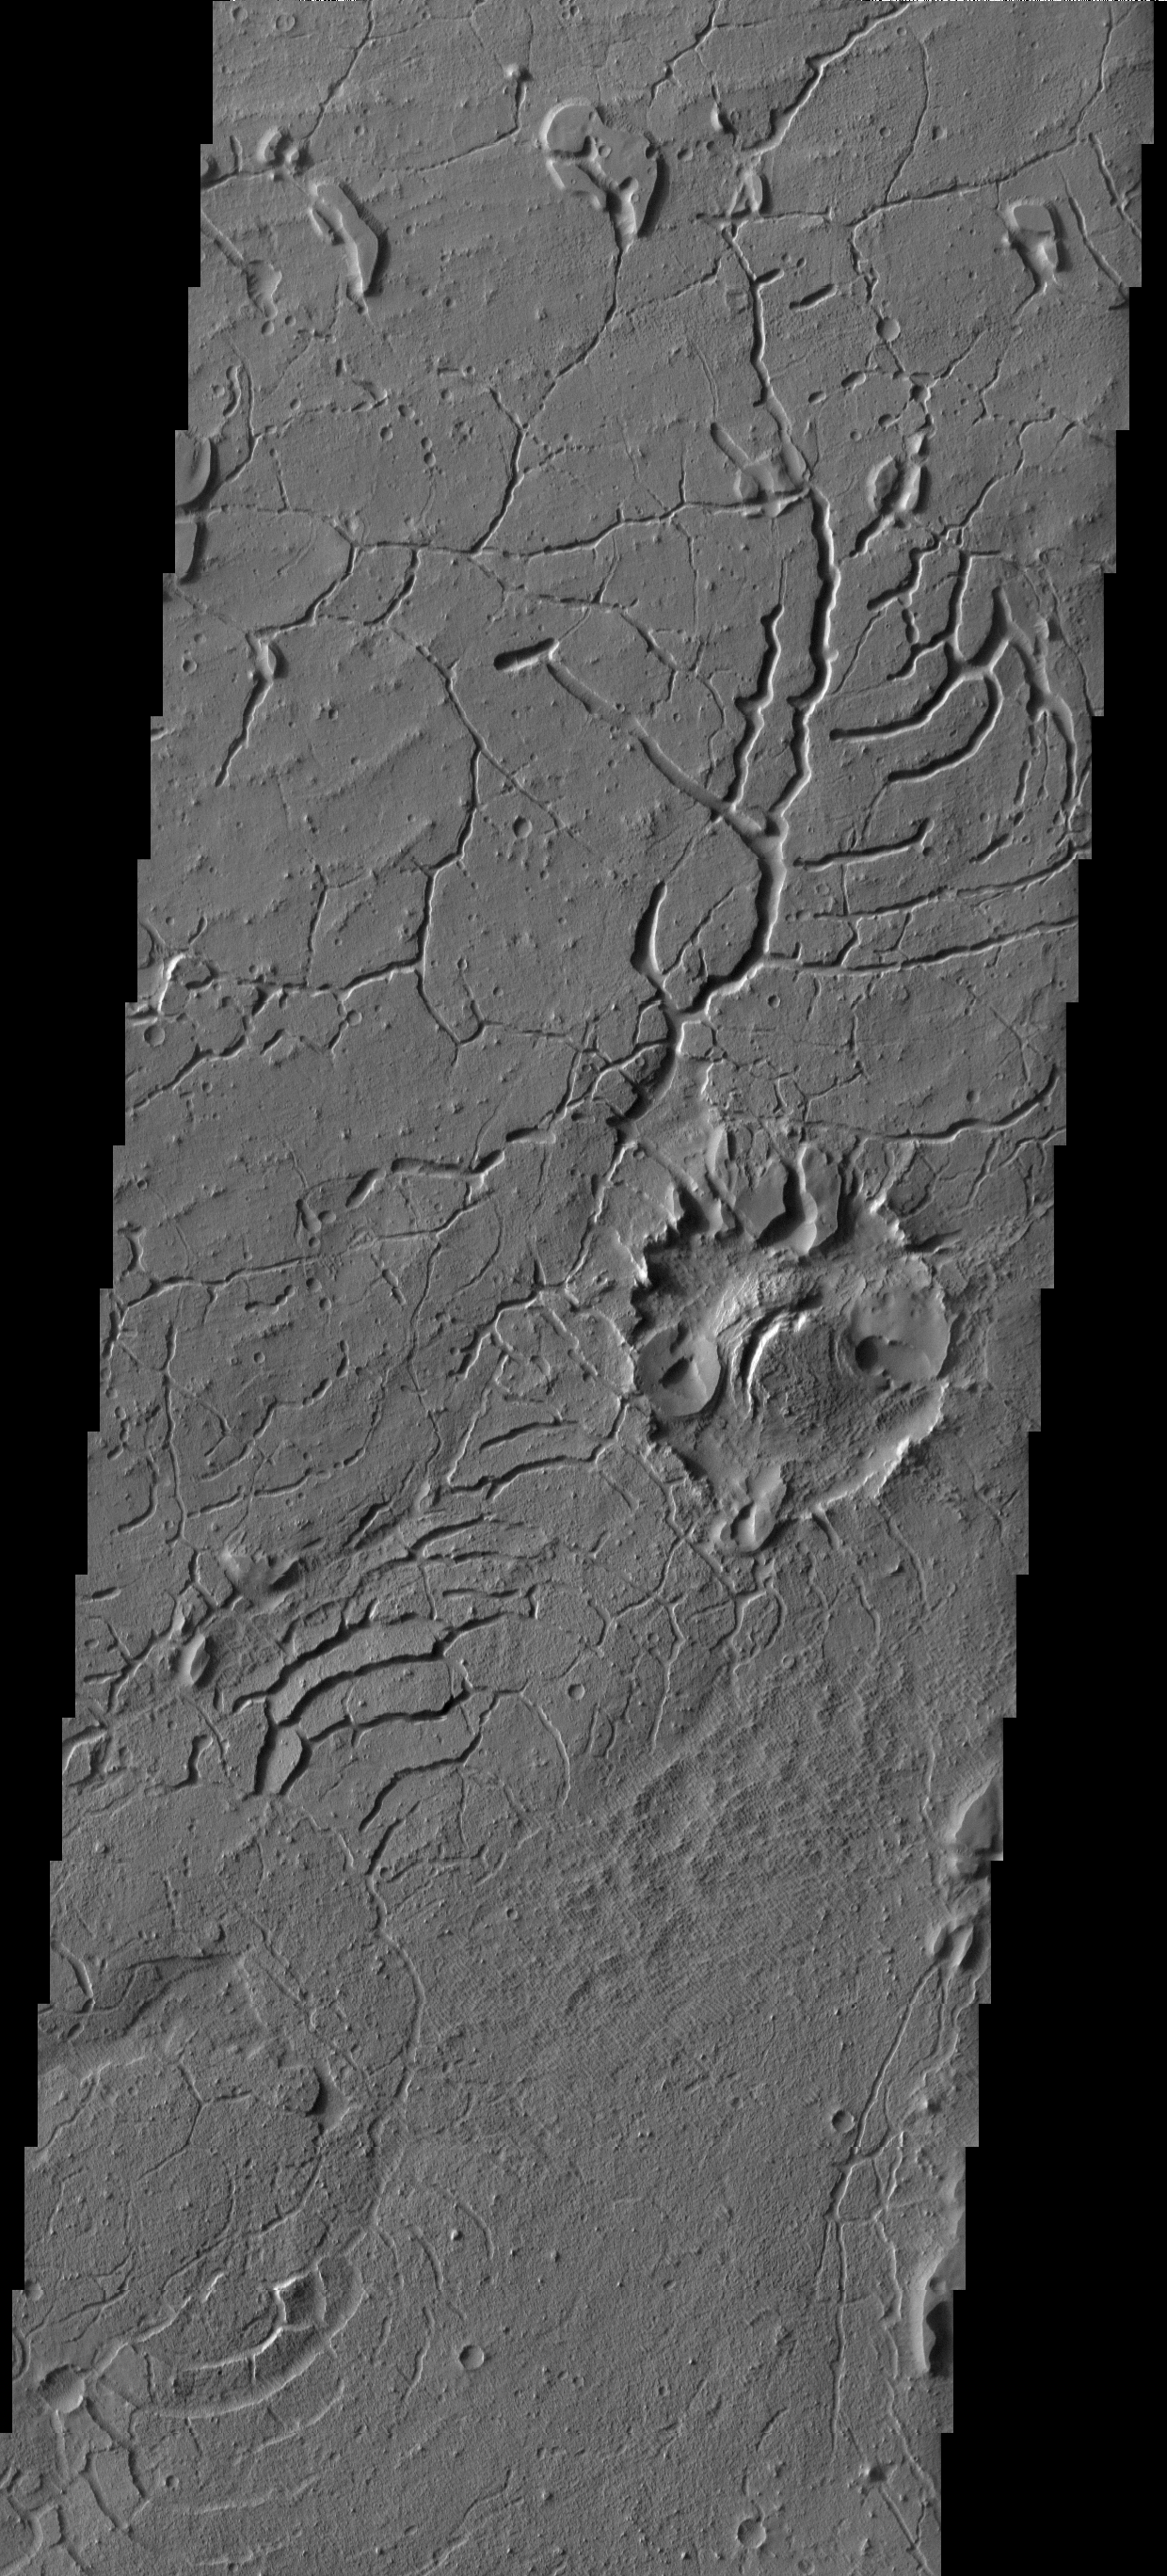

Arcuate Fractures

This image shows a small portion of the Martian dichotomy near Lucus Planum. The ancient crater at the right center of the images has been extensively modified by the fracturing.

Image information: VIS instrument. Latitude 1.4N, Longitude 177.1E. 18 meter/pixel resolution.

Please see the THEMIS Data Citation Note for details on crediting THEMIS images.

Note: this THEMIS visual image has not been radiometrically nor geometrically calibrated for this preliminary release. An empirical correction has been performed to remove instrumental effects. A linear shift has been applied in the cross-track and down-track direction to approximate spacecraft and planetary motion. Fully calibrated and geometrically projected images will be released through the Planetary Data System in accordance with Project policies at a later time.

NASA’s Jet Propulsion Laboratory manages the 2001 Mars Odyssey mission for NASA’s Office of Space Science, Washington, D.C. The Thermal Emission Imaging System (THEMIS) was developed by Arizona State University, Tempe, in collaboration with Raytheon Santa Barbara Remote Sensing. The THEMIS investigation is led by Dr. Philip Christensen at Arizona State University. Lockheed Martin Astronautics, Denver, is the prime contractor for the Odyssey project, and developed and built the orbiter. Mission operations are conducted jointly from Lockheed Martin and from JPL, a division of the California Institute of Technology in Pasadena.

Credit: NASA/JPL/ASU